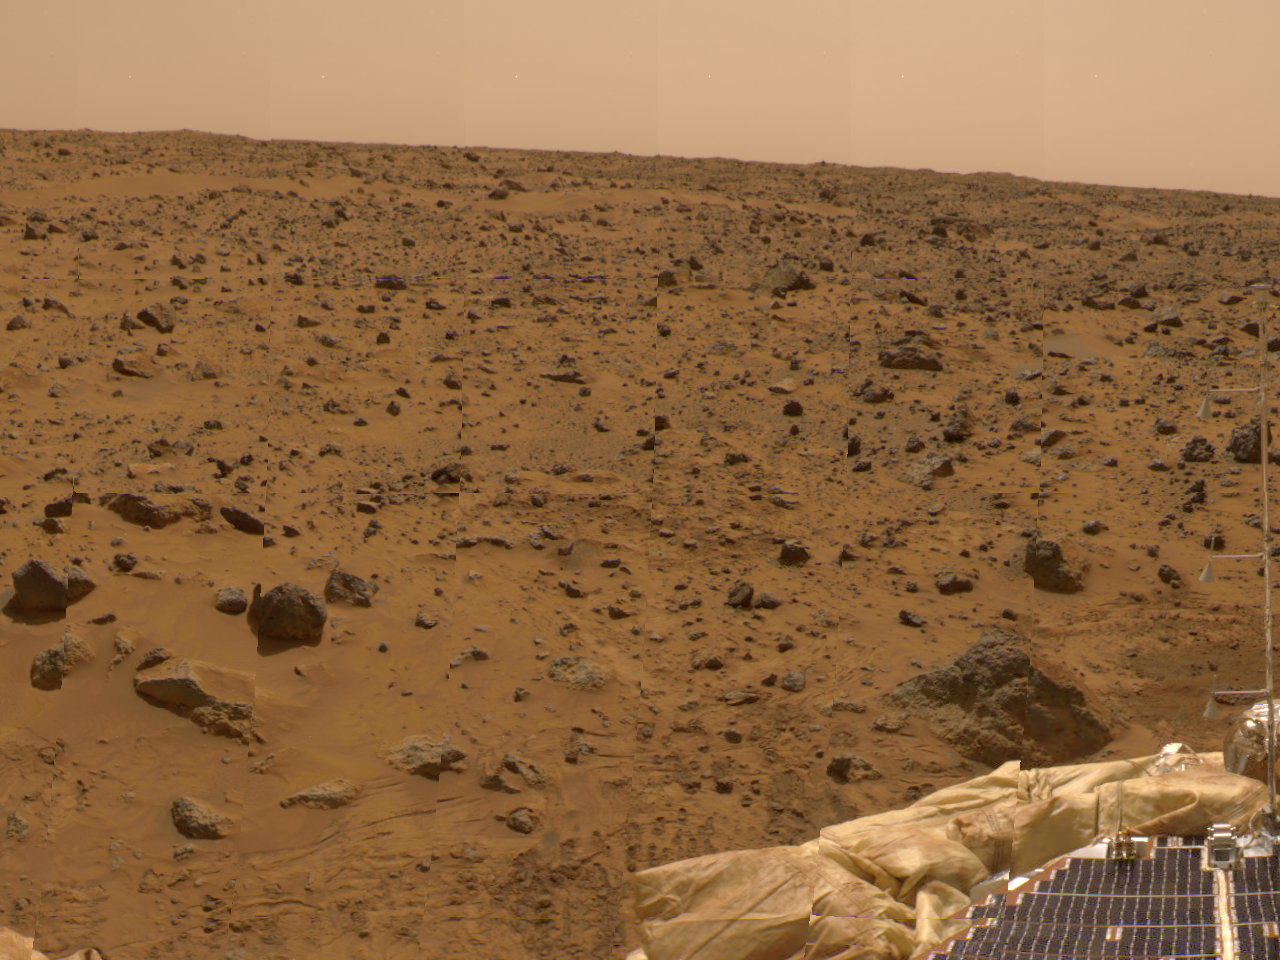

Airbag and ASI/MET Instrument in 360-degree Panorama

This view from the lander was imaged by the Imager for Mars Pathfinder (IMP) as part of a 360-degree color panorama, taken over sols 8, 9 and 10. A deflated airbag is at the bottom of the image. At the extreme right, the Atmospheric Structure Instrument and Meteorology package (ASI/MET) mast, with its three windsocks, is visible at the bottom right of the image.

Mars Pathfinder is the second in NASA’s Discovery program of low-cost spacecraft with highly focused science goals. The Jet Propulsion Laboratory, Pasadena, CA, developed and manages the Mars Pathfinder mission for NASA’s Office of Space Science, Washington, D.C. JPL is an operating division of the California Institute of Technology (Caltech). The Imager for Mars Pathfinder (IMP) was developed by the University of Arizona Lunar and Planetary Laboratory under contract to JPL. Peter Smith is the Principal Investigator.

Photojournal note: Sojourner spent 83 days of a planned seven-day mission exploring the Martian terrain, acquiring images, and taking chemical, atmospheric and other measurements. The final data transmission received from Pathfinder was at 10:23 UTC on September 27, 1997. Although mission managers tried to restore full communications during the following five months, the successful mission was terminated on March 10, 1998.

Credit: NASA/JPL